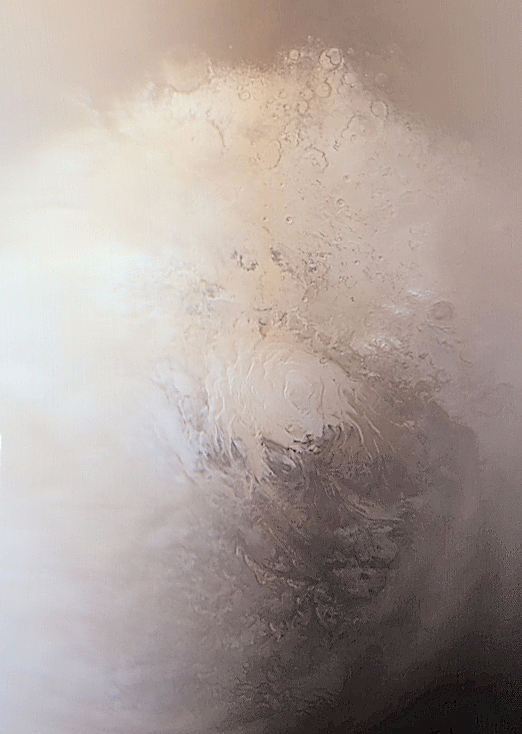

Springtime on the Martian South Polar Cap

This Mars Global Surveyor (MGS) Mars Orbiter Camera (MOC) wide angle view of the martian south polar region was acquired on September 12, 2001, four years to the day after MGS first began to orbit the Red Planet. The bright area at the center of the image is the permanent south polar cap–the part of the cap that will remain through the coming summer. The bright areas that surround the center make up the seasonal frost cap that was deposited during southern winter, which ended June 17, 2001. The dark area in the lower right corner results from two phenomena–the seasonal frost is subliming away much faster in this region, and the area is darker because it is closer to the night side of the planet. The fuzzy or hazy zone that covers most of the left side of the image consists of afternoon clouds and fog. The polar frosts contain both water and carbon dioxide ices. Clouds of condensing water ice crystals are common over parts of the polar cap at this time of year. For scale, the permanent cap at the center of the image is about 420 km (260 mi) across. Sunlight illuminates the scene from the upper left. For a summertime view of the cap, see PIA02393. Summer in the southern hemisphere will begin in mid-November 2001.

Malin Space Science Systems and the California Institute of Technology built the MOC using spare hardware from the Mars Observer mission. MSSS operates the camera from its facilities in San Diego, CA. The Jet Propulsion Laboratory’s Mars Surveyor Operations Project operates the Mars Global Surveyor spacecraft with its industrial partner, Lockheed Martin Astronautics, from facilities in Pasadena, CA and Denver, CO.

Credit: NASA/JPL/MSSS